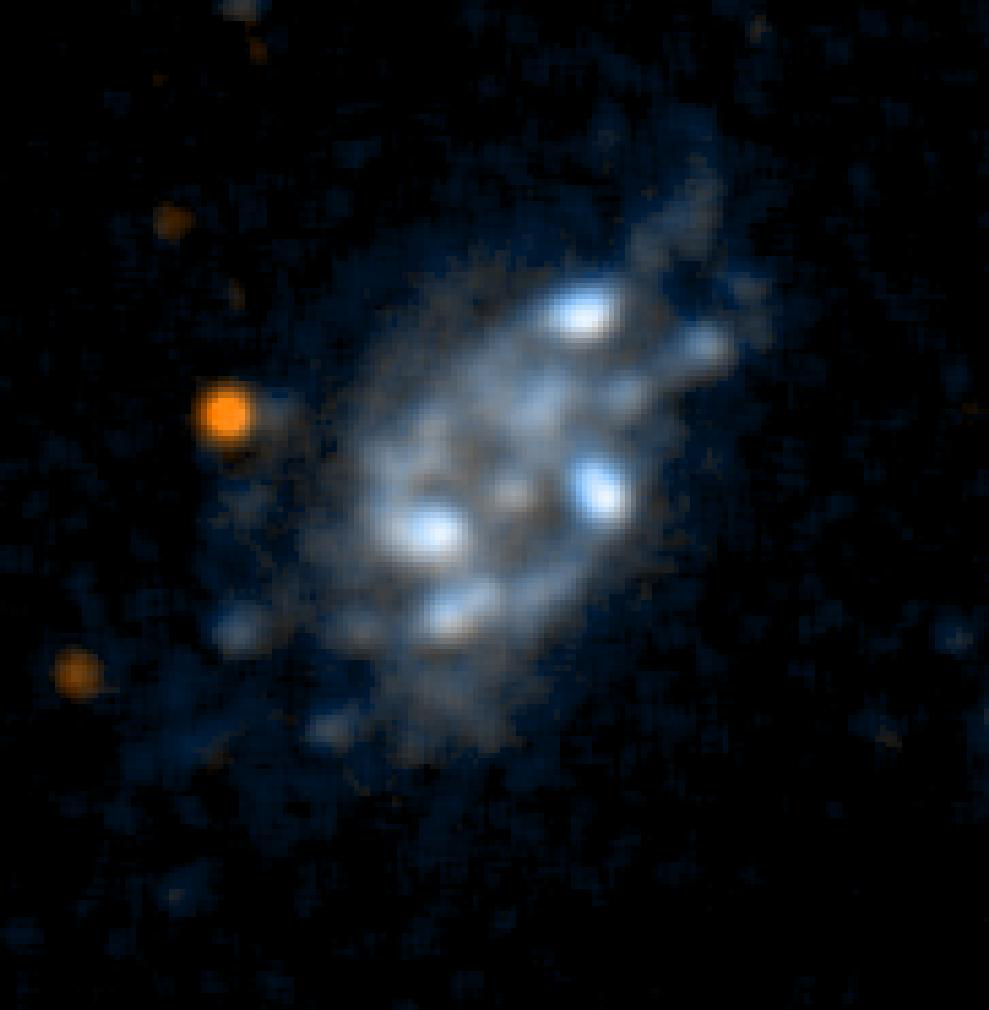

Galaxy UGC10445

This ultraviolet color image of the galaxy UGC10445 was taken by NASA’s Galaxy Evolution Explorer on June 7 and June 14, 2003. UGC10445 is a spiral galaxy located 40 million light-years from Earth.

The Galaxy Evolution Explorer mission is led by the California Institute of Technology, which is also responsible for the science operations and data analysis. NASA’s Jet Propulsion Laboratory, Pasadena, Calif., a division of Caltech, manages the mission and built the science instrument. The mission was developed under NASA’s Explorers Program, managed by the Goddard Space Flight Center, Greenbelt, Md. The mission’s international partners include South Korea and France.

Credit: NASA/JPL/Caltech